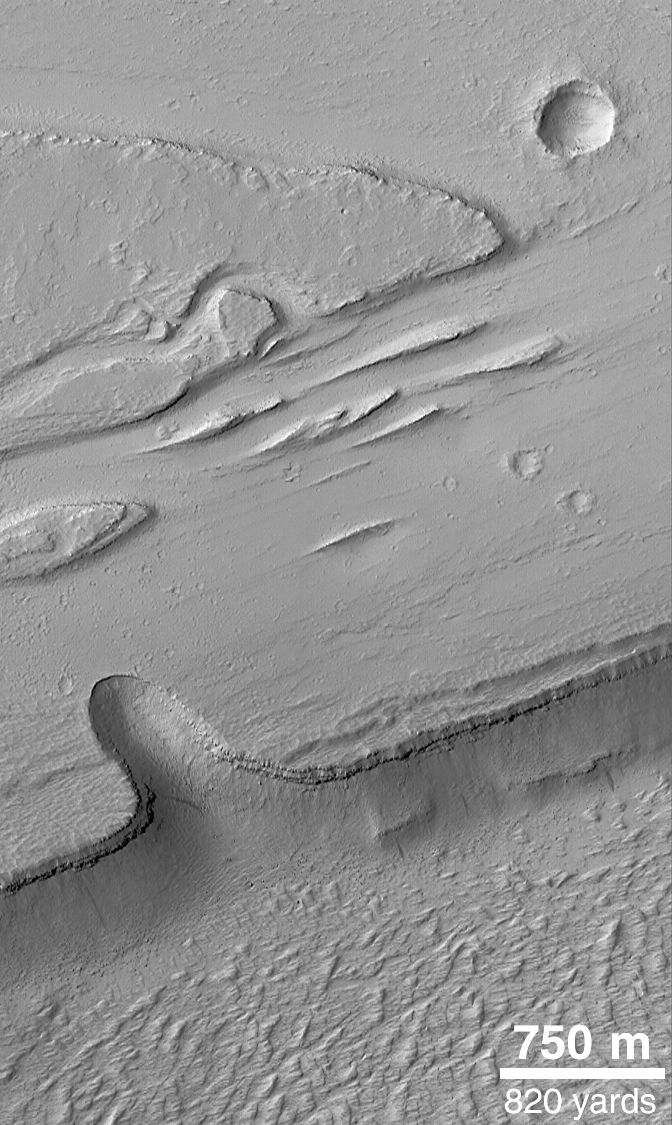

Olympica Fossae

The Olympica Fossae are a complex array of deep troughs, channels and streamlined landforms in northern Tharsis. Water, mud, and lava are all thought to have played a role in the formation of these features. MOC image obtained on March 20, 1999.

Credit: NASA/JPL/MSSS